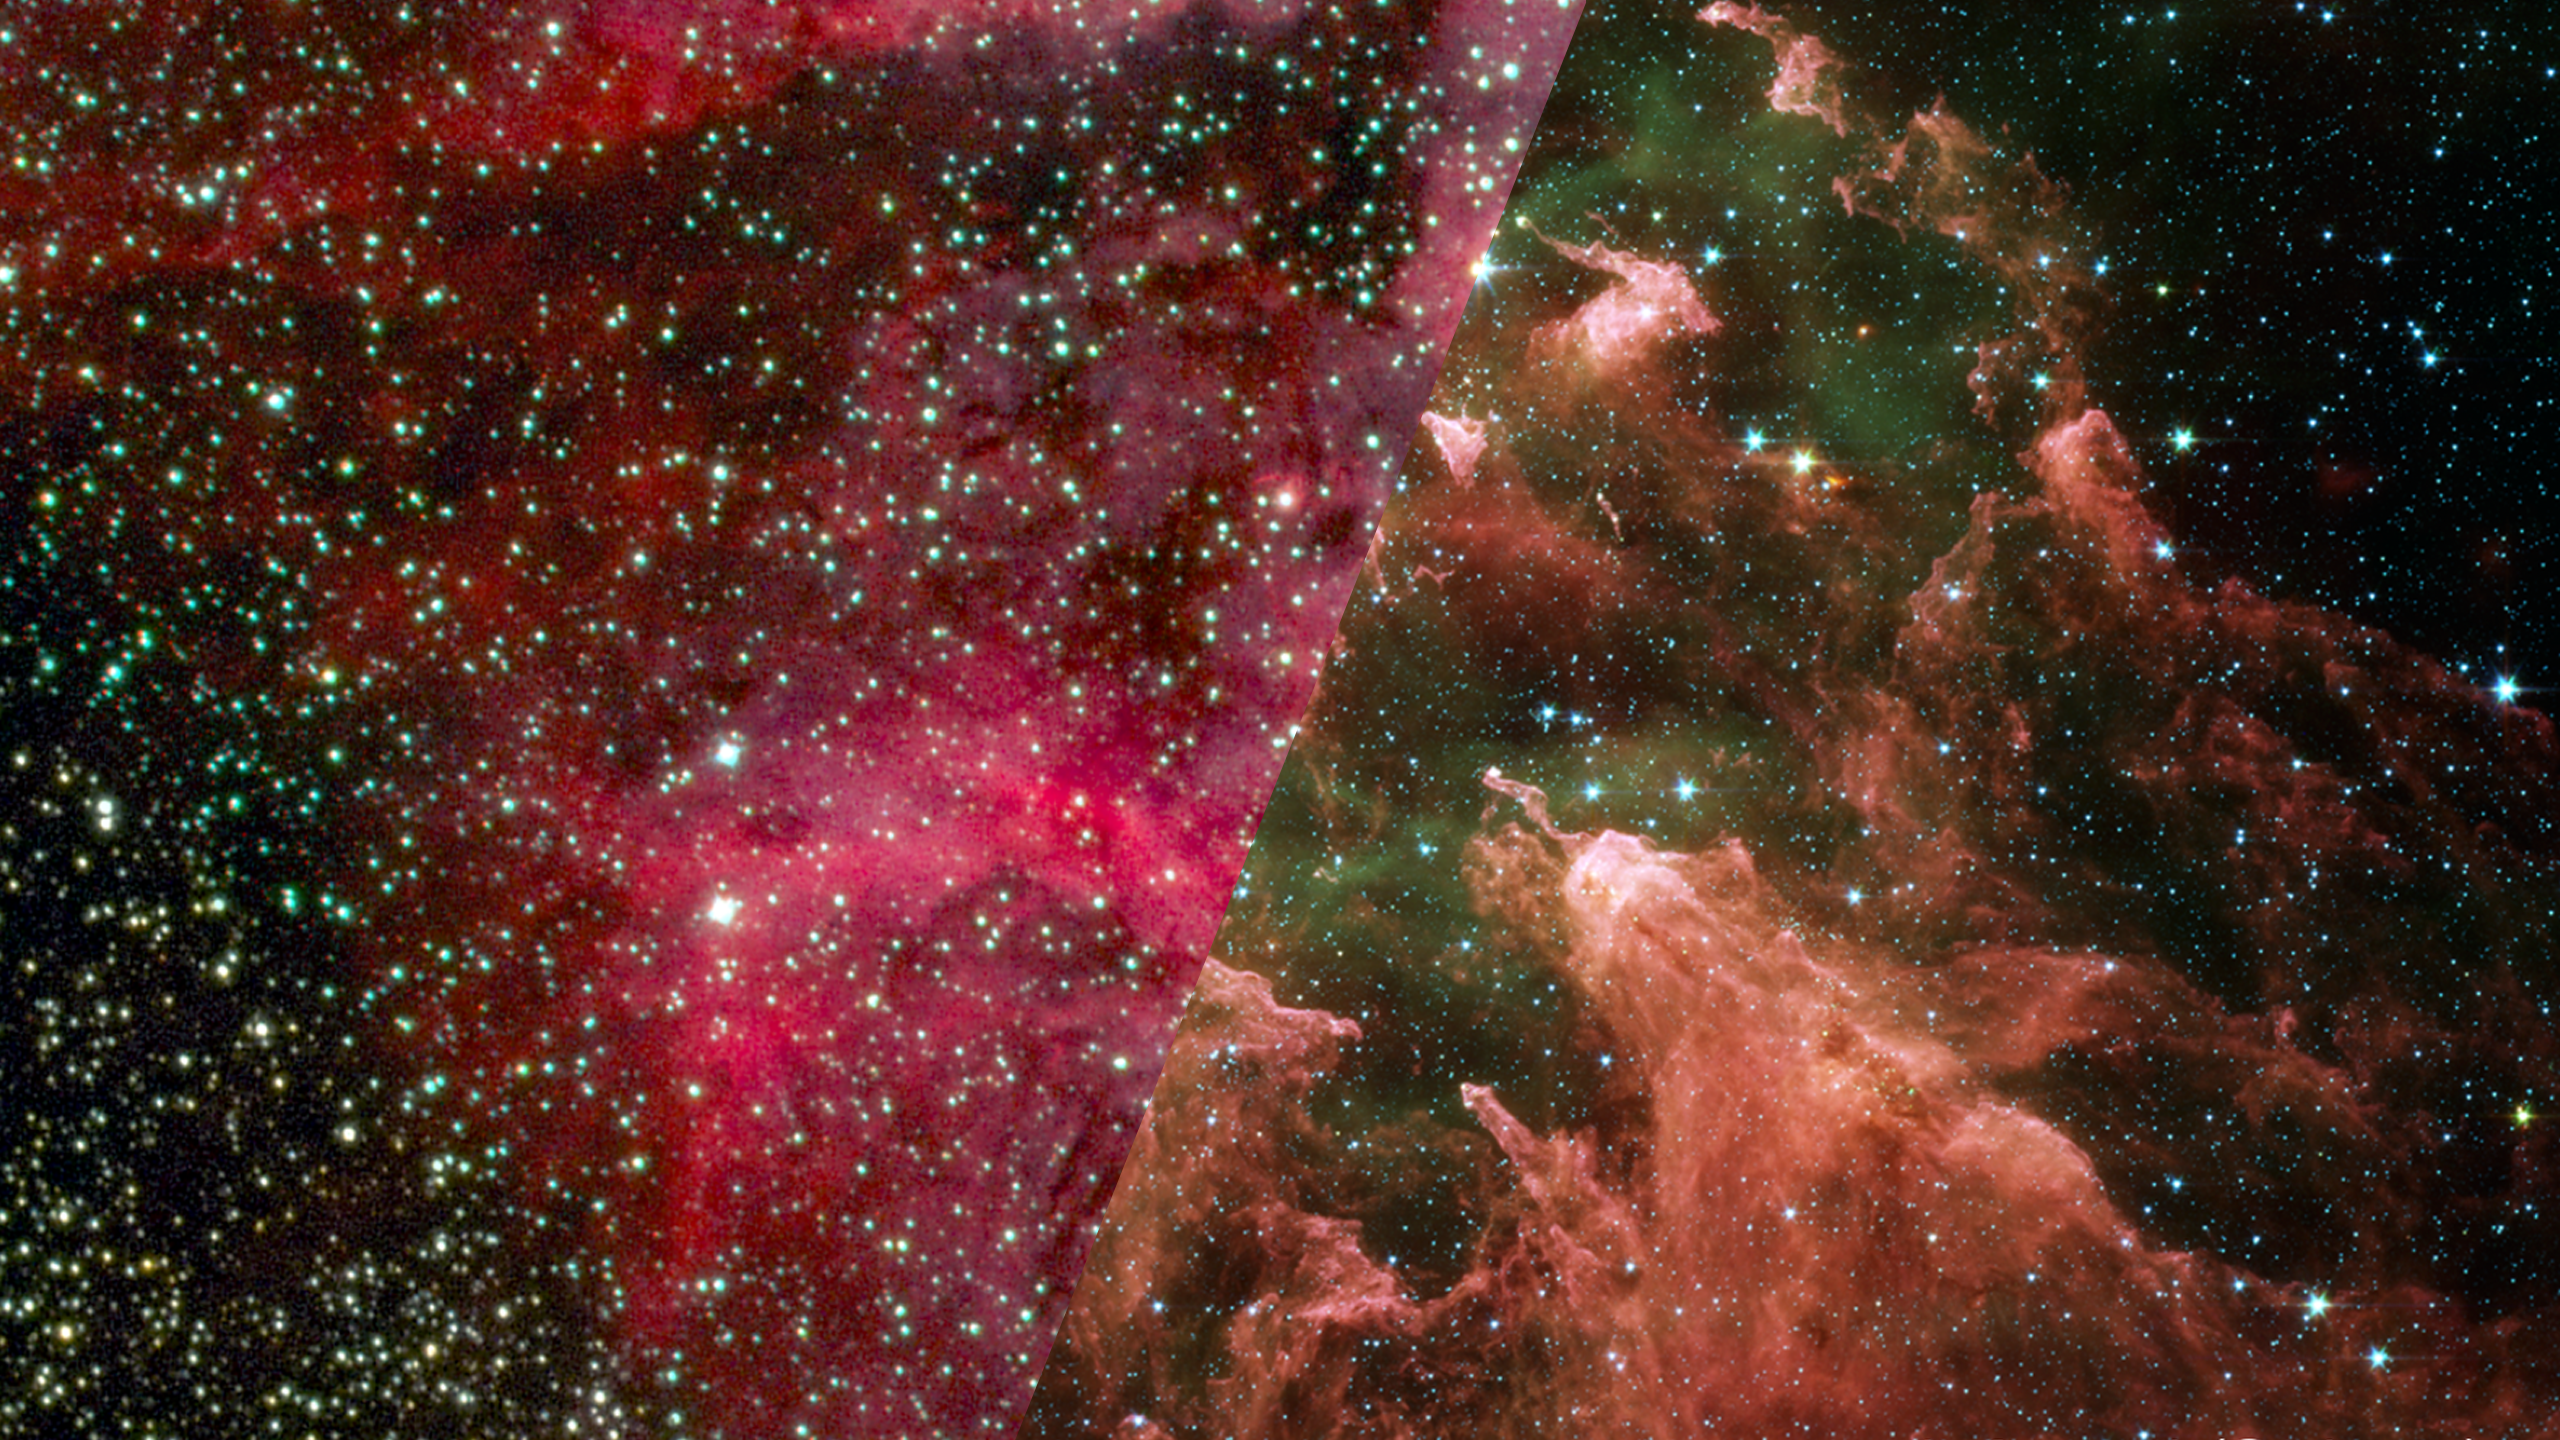

Infrared Universe: The Effects of Eta Carinae

Eta Carinae is one of the most massive stars in the galaxy. It glows brilliantly in visible and ultraviolet light, which destroys the surrounding dust clouds. Though the star is above the edge of this image, its effect on the surrounding material can be seen clearly in the infrared. Pillars of dust and gas that are boiling away in its light point back toward the young star.

Optical: Dazzling light from the massive star Eta Carinae shapes these dust clouds.

Infrared: Pillars of dust that survive the devastating glow of Eta Carinae stand out in infrared light.
Credit: >NASA, JPL-Caltech, N. Smith (University of Colorado at Boulder)

About the Infrared Universe Collection
The human eye can only see visible light, but objects give off a variety of wavelengths of light. To see an object as it truly exists, we would ideally look at its appearance through the full range of the electromagnetic spectrum. Telescopes show us objects as they appear emitting different energies of light, with each wavelength conveying unique information about the object. The Webb Space Telescope will study infrared light from celestial objects with much greater clarity and sensitivity than ever before. Explore the Infrared Universe. Adapted from Cool Cosmos by IPAC, with additional contributions from Bruno Merin and Miguel Merin (Pludo).

Credit: Video: NASA, ESA, Gregory Bacon (STScI)